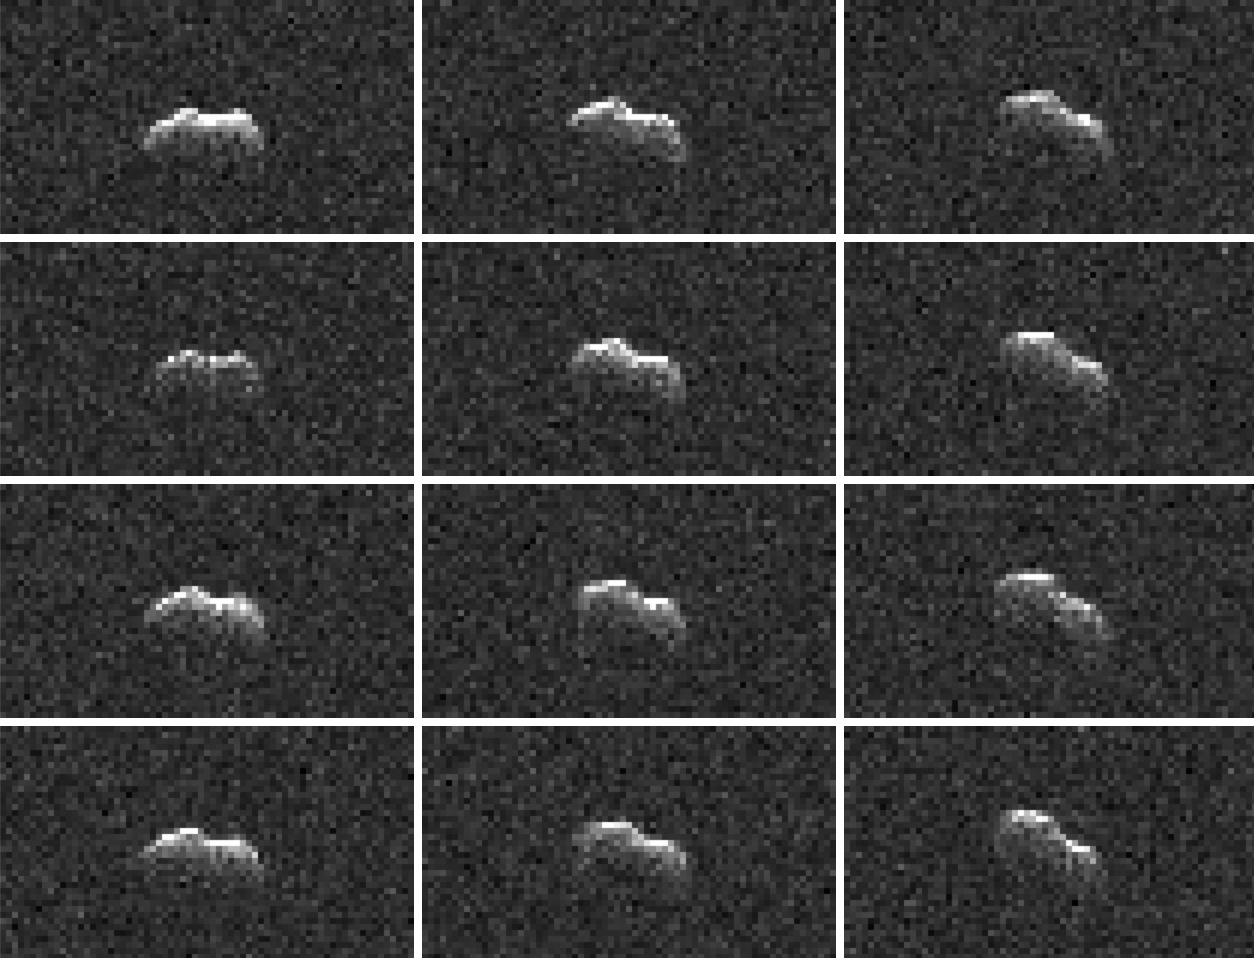

Goldstone Radar Observations of Asteroid 2001 FO32

On March 21, 2021, the large asteroid 2001 FO32 made a close approach with our planet, passing at a distance of about 1.25 million miles (2 million kilometers) — or 5 1/4 times the distance from Earth to the Moon. While there was no risk of the near-Earth asteroid colliding with Earth as its orbit is very well known, scientists at NASA’s Jet Propulsion Laboratory in Southern California took the opportunity to capture these radar images of the asteroid as it tumbled past.

Using NASA’s 34-meter (111.5-feet) Deep Space Station 13 (DSS-13) radio antenna at the Deep Space Network’s Goldstone Deep Space Communication Complex near Barstow, California, radio signals were transmitted to 2001 FO32. The signals then bounced off the surface of the asteroid and were received by the 100-meter (328-feet) Green Bank Telescope in West Virginia. Such radar observations can offer additional insight into the asteroid’s orbit, provide a better estimate of its dimensions and rotation rate, and help glimpse surface features (like large boulders or craters).

Other radar observations were carried out by scientists using the 34-meter DSS-43 antenna at the Deep Space Network’s Canberra Deep Space Communication Complex in Australia. Along with the Commonwealth Scientific and Industrial Research Organisation’s Australia Telescope Compact Array near Narrabri in New South Wales, both antennas worked together to track 2001 FO32.

Asteroid 2001 FO32 was discovered in March 2001 by the Lincoln Near-Earth Asteroid Research (LINEAR) program in Socorro, New Mexico, and had been estimated, based on optical measurements, to be roughly 3,000 feet (1 kilometer) wide. In more recent follow-up observations by NEOWISE, 2001 FO32 appears to be faint when observed in infrared wavelengths, which suggests the object is likely less than 1 kilometer in diameter. Analysis by the NEOWISE team shows that it is between 1,300 to 2,230 feet (440 to 680 meters) wide. Further analysis of data from the radar campaign will better refine the size of the asteroid and increase the precision of its orbital calculations.

Credit: NASA/JPL-Caltech and NSF/AUI/GBO